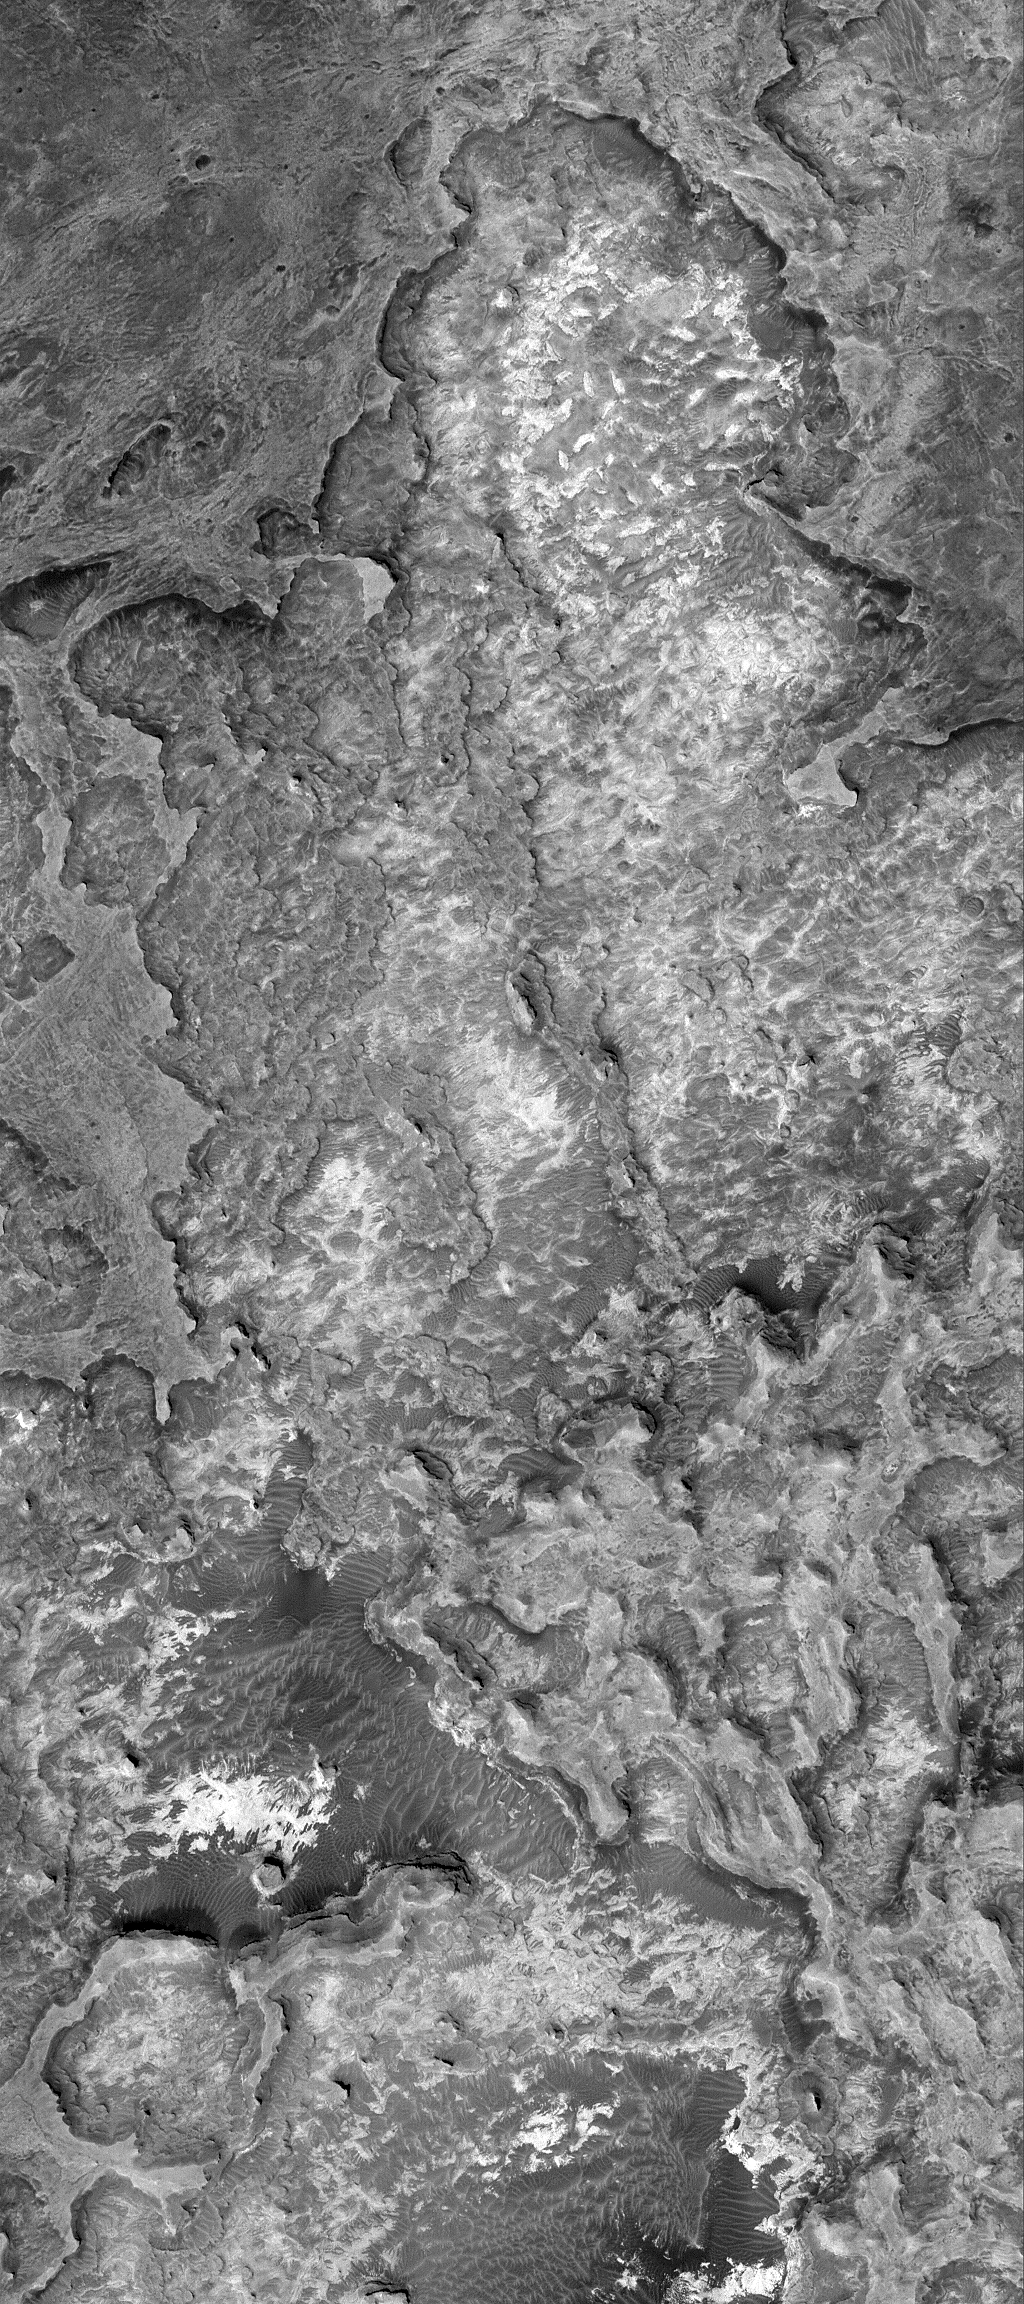

Meridiani Outcrops

28 November 2005
This Mars Global Surveyor (MGS) Mars Orbiter Camera (MOC) image shows eroded sedimentary rock outcrops in northern Sinus Meridiani.

Location near: 3.6°N, 2.0°W
Image width: width: ~3 km (~1.9 mi)
Illumination from: lower left
Season: Northern Winter

Credit: NASA/JPL/Malin Space Science Systems